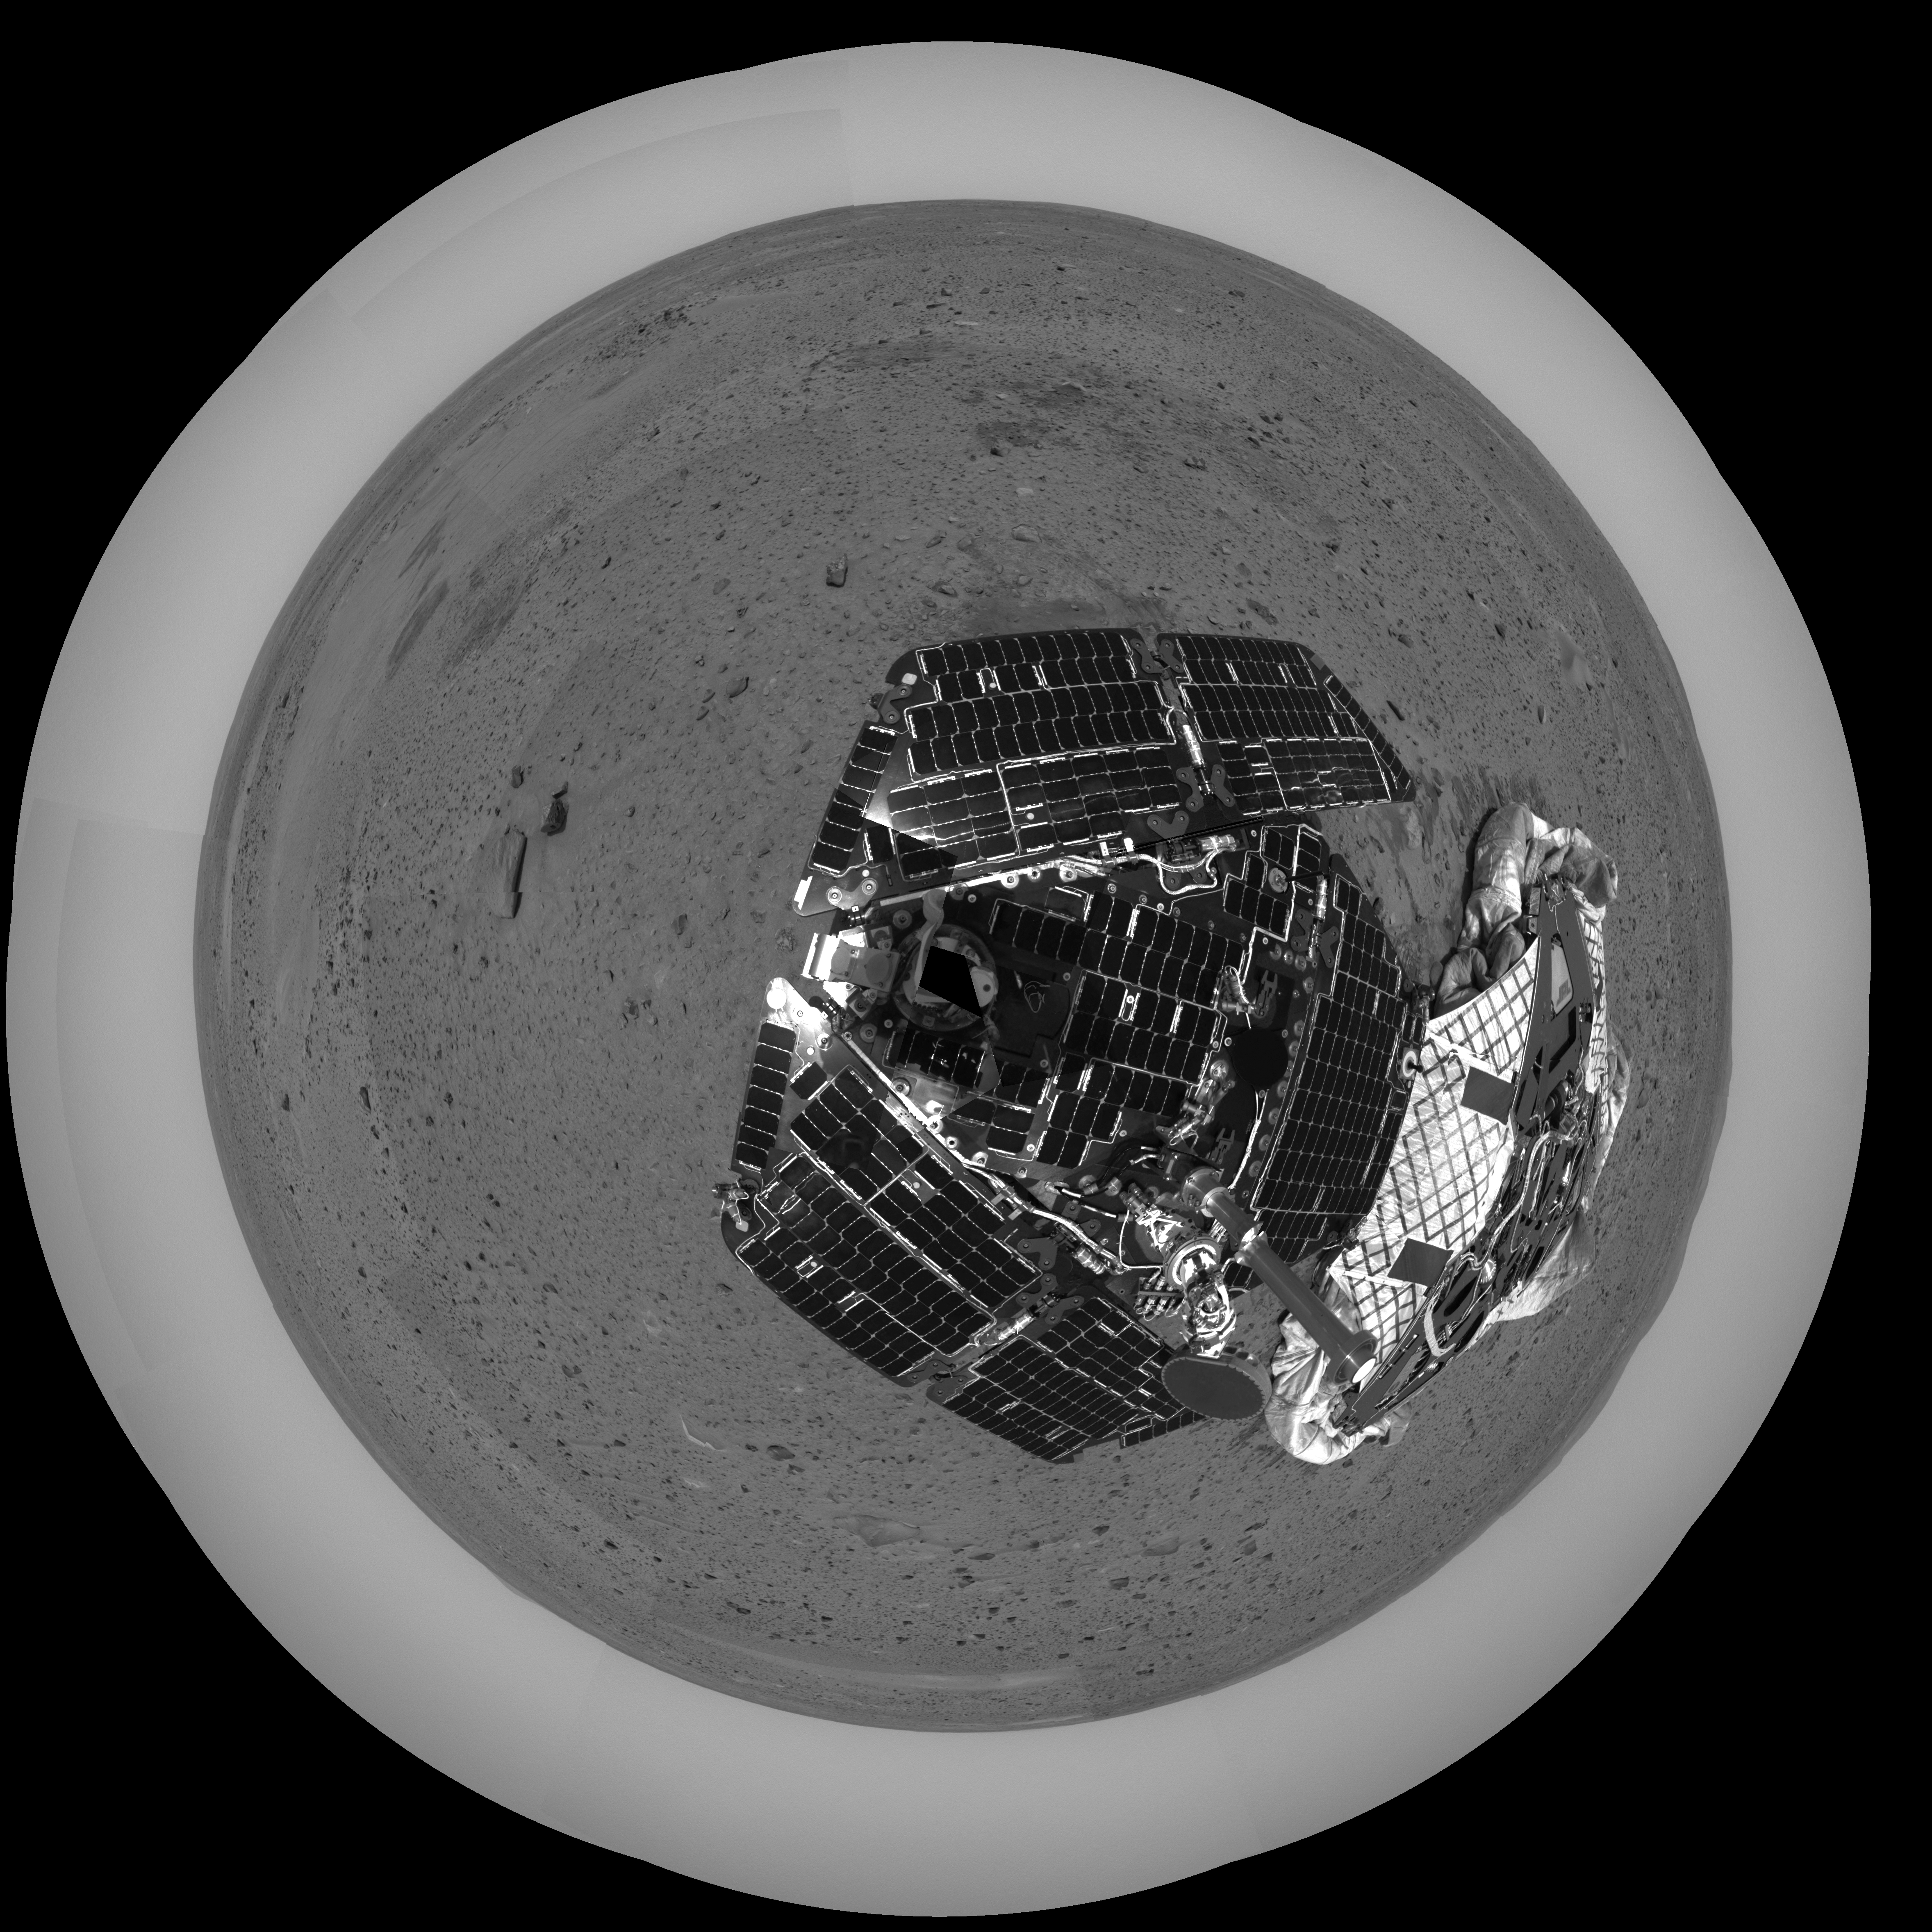

Spirit and Its Now-Empty Mother Ship

This overhead polar image was captured after the Mars Exploration Rover Spirit took a few baby rolls away from the spacecraft that bore it millions of miles to Mars. The empty lander, now named the Columbia Memorial Station, can be seen to the right of the rover. This image was taken by Spirit’s navigation camera.

Credit: NASA/JPL